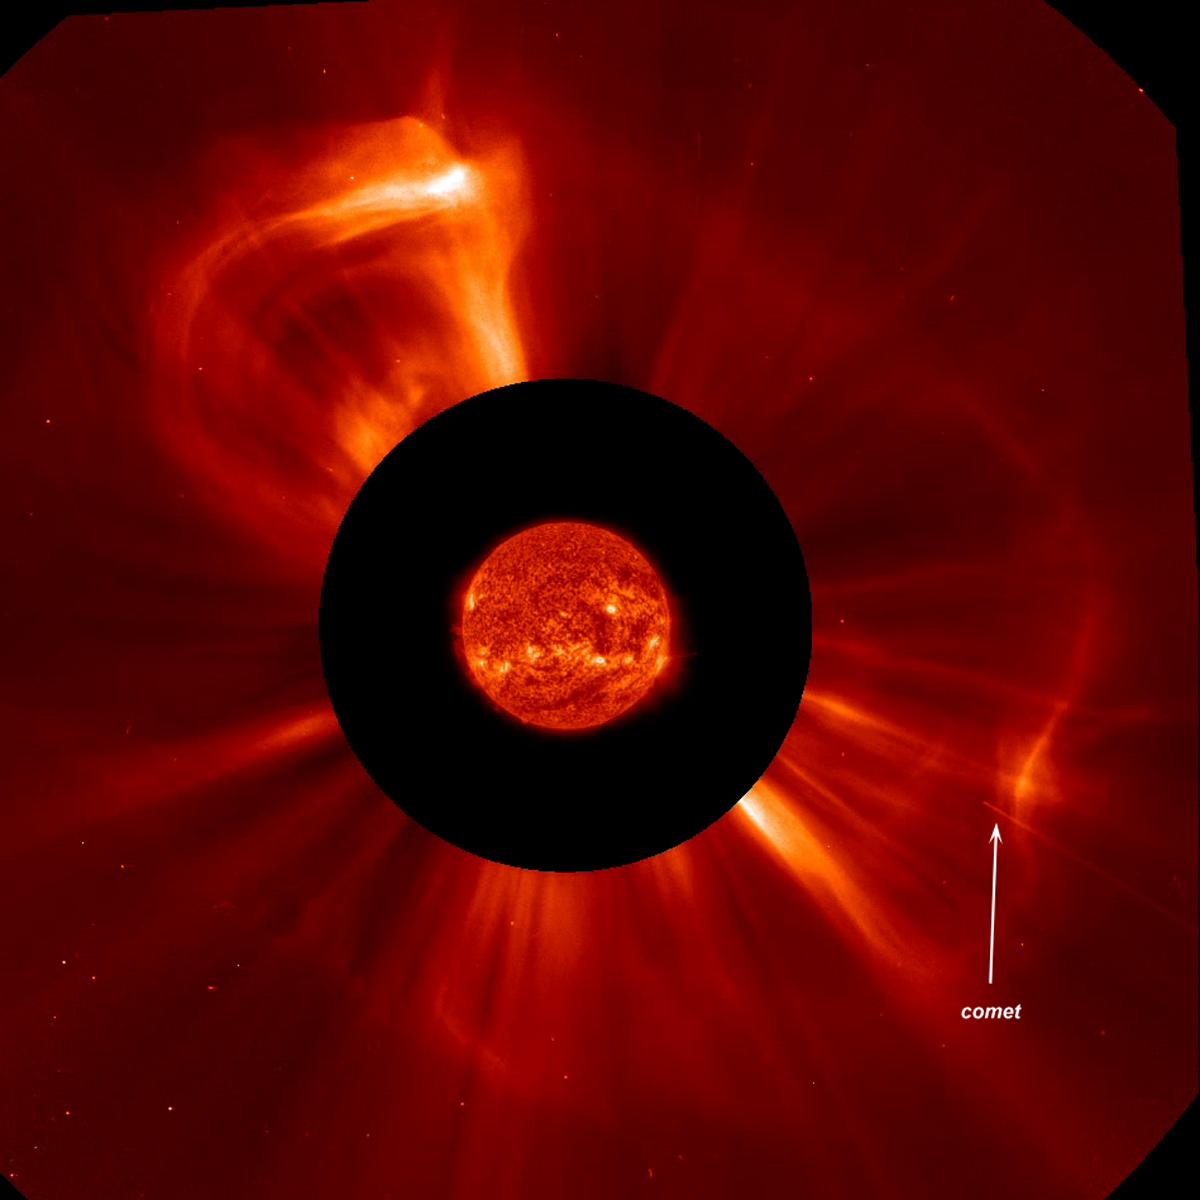

Comet Plunge and CME on the Sun

A small comet was streaking towards the Sun when the Sun blew out a "halo" coronal mass ejection (CME) Aug. 19-20, 2013). The CME originated from the far side of the Sun and did not have any interaction with the comet. The comet, only perhaps 30 meters across, was not seen after it went out of view, likely disintegrated by the heat and radiation from the Sun. We call this a "full halo" CME since the front edge of the CME is expanding in all directions around the Sun like a halo. The images were taken by SOHO's coronagraphs in which a disk (red) blocks the Sun and some of the area around it so we can see faint structures beyond that. Here we superimposed the Sun from NASA's SDO.

Credit: NASA/Goddard/SOHO